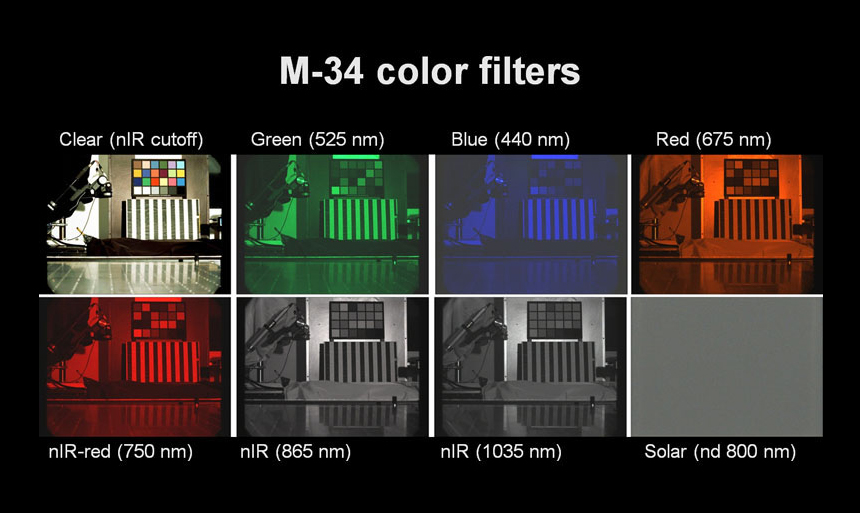

Illustrating MastCam Capabilities with a Terrestrial Scene

This figure shows images acquired through each of the eight filters in the filter wheel of the 34-millimeter-focal-length Mast Camera (Mastcam-34) on the Mars rover Curiosity. The image in the upper left was taken through a clear filter and shows the color that can be recreated from the Bayer color filter array on the detector. This color capability is essentially identical to that of consumer digital cameras. The other images show how the camera can take narrow wavelength (about 20 to 25 namometers wide) exposures through a variety of filters to build up a multispectral view. The filters in the near-visible infra red appear grey because the Bayer color array is essentially equally sensitive to those wavelengths. The apparently blank gray image is a neutral density filter that attenuates sunlight to one one-thousandth of its natural intensity, so will look dark except when viewing the sun.

Malin Space Science Systems, San Diego, built MastCam and two other cameras on Curiosity. NASA’s Jet Propulsion Laboratory, a division of the California Institute of Technology in Pasadena, manages the Mars Science Laboratory Project for the NASA Science Mission Directorate, Washington.

Credit: NASA/JPL-Caltech/MSSS